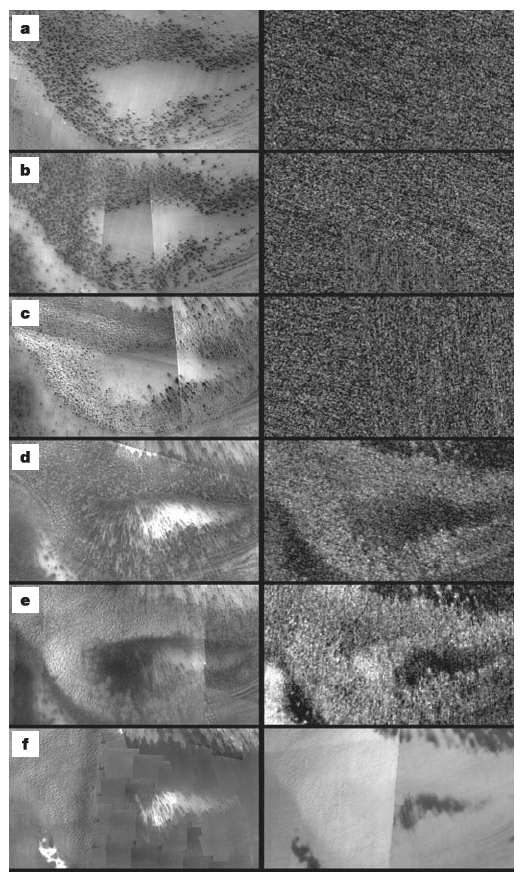

Dark Spots and Fans

As winter turns to spring at the south polar ice cap of Mars, the rising sun reveals dark spots and fans emerging from the cold polar night. Using visual images (left) and temperature data (right) from the Thermal Emission Imaging system on NASA’s Mars Odyssey orbiter, scientists have built a new model for the origin of the dark markings. Scientists propose the markings come from dark sand and dust strewn by high-speed jets of carbon-dioxide gas. These erupt from under a layer of carbon-dioxide ice that forms each Martian winter.

Credit: NASA/JPL/Arizona State University